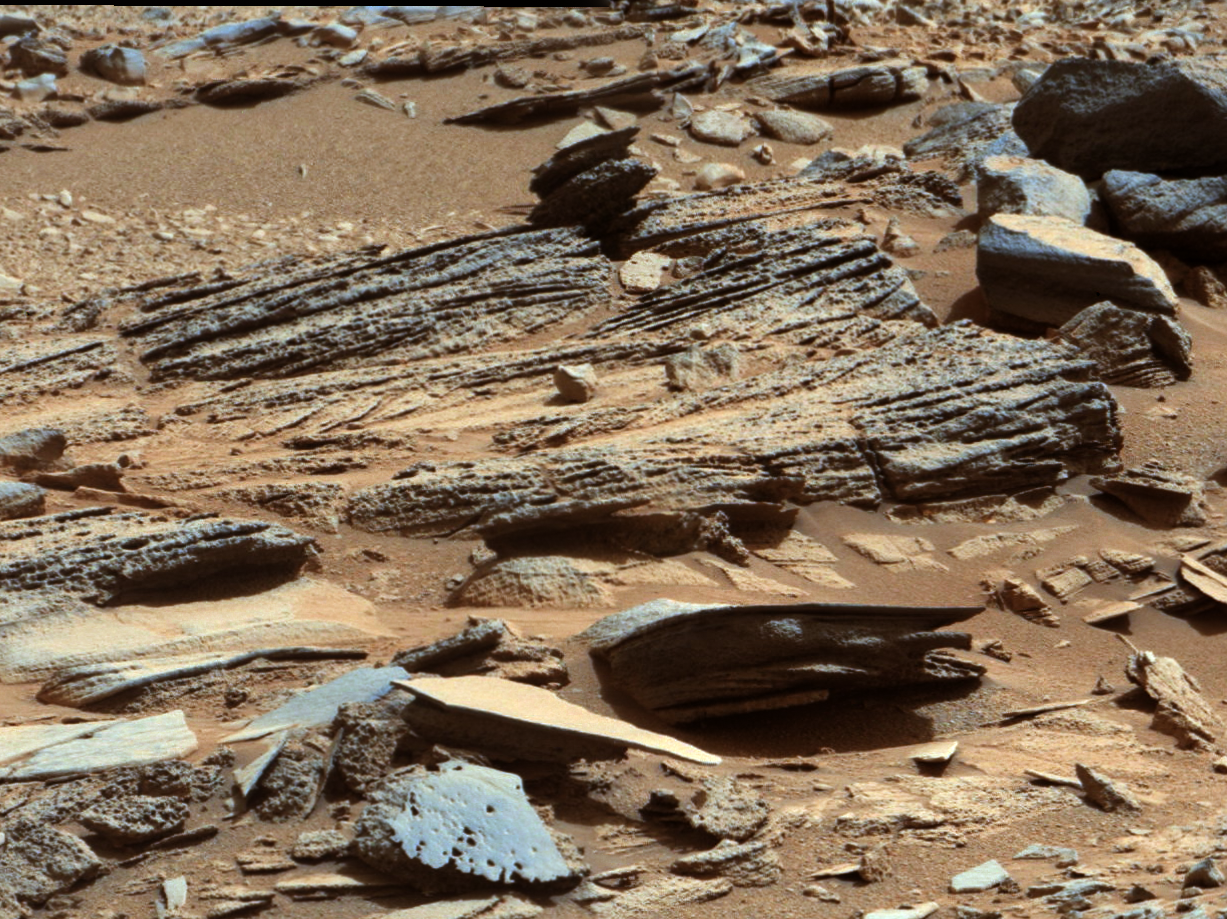

‘Shaler’ Unit’s Evidence of Stream Flow

Annotated Image

This image from the Mast Camera (Mastcam) on NASA’s Mars rover Curiosity shows inclined layering known as cross-bedding in an outcrop called “Shaler” on a scale of a few tenths of meters, or decimeters (1 decimeter is nearly 4 inches). The superimposed scale bar is 50 centimeters (19.7 inches).

This stratigraphic unit is called the Shaler Unit. Decimeter-scale cross-bedding in the Shaler Unit is indicative of sediment transport in stream flows. Currents mold the sediments into small underwater dunes that migrate downstream. When exposed in cross-section, evidence of this migration is preserved as strata that are steeply inclined relative to the horizontal — thus the term “cross-bedding.” The grain sizes here are coarse enough to exclude wind transport. This cross-bedding occurs stratigraphically above the Gillespie Unit in the “Yellowknife Bay” area of Mars’ Gale Crater, and is therefore geologically younger.

Mastcam obtained the image on the 120th Martian day, or sol, of Curiosity’s surface operations (Dec. 7, 2012).

The image has been white-balanced to show what the rock would look like if it were on Earth.

Credit: NASA/JPL-Caltech/MSSS